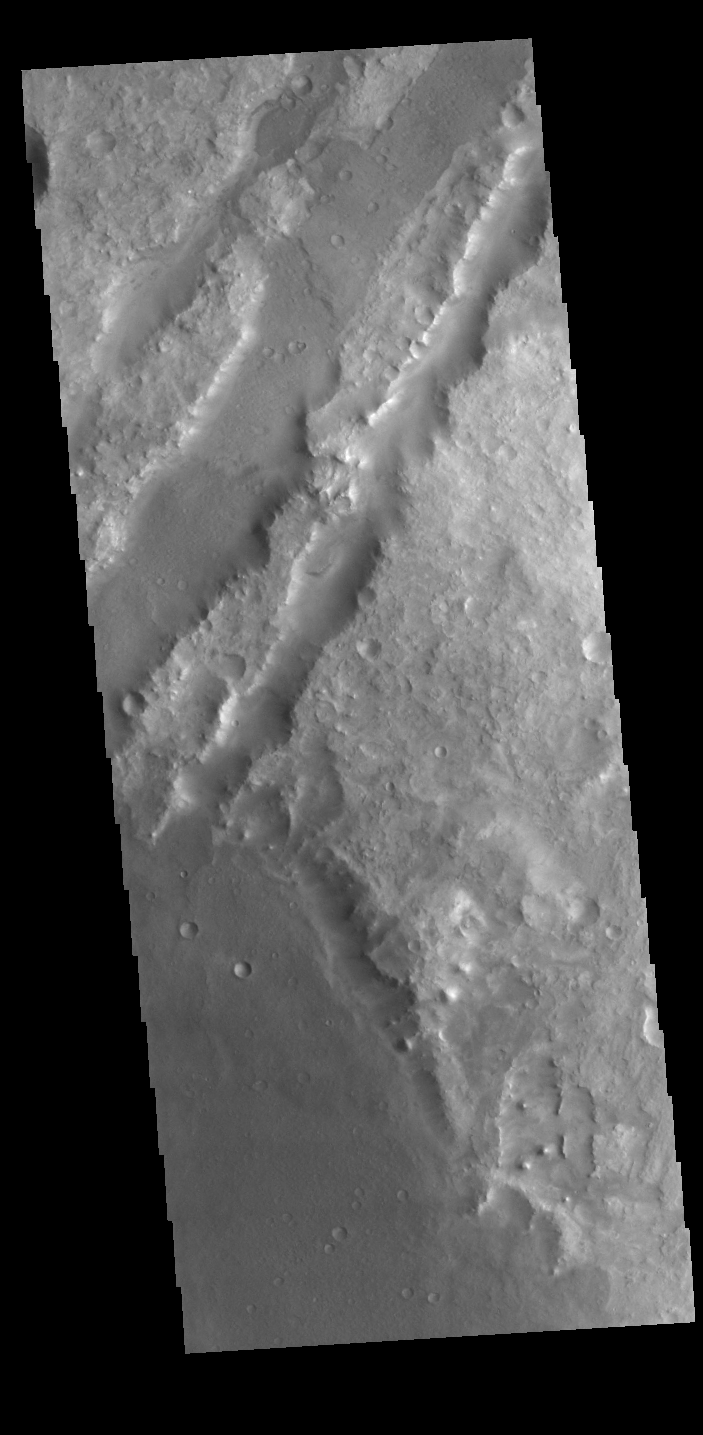

Nili Fossae

Today’s VIS image shows some of the linear depressions that comprise Nili Fossae. Nili Fossae is the name of a collection of curved faults and down-dropped blocks of crust between the faults. The “fossae,” or graben, lie northeast of the large volcano Syrtis Major and northwest of the ancient impact basin Isidis Planitia. The troughs, which can be almost 500 meters (1,600 feet) deep , make concentric curves that follow the outline of Isidis Planitia. The graben likely formed as the crust sagged under the weight of lava flows filling the Isidis Planitia impact basin.

Credit: NASA/JPL-Caltech/ASU